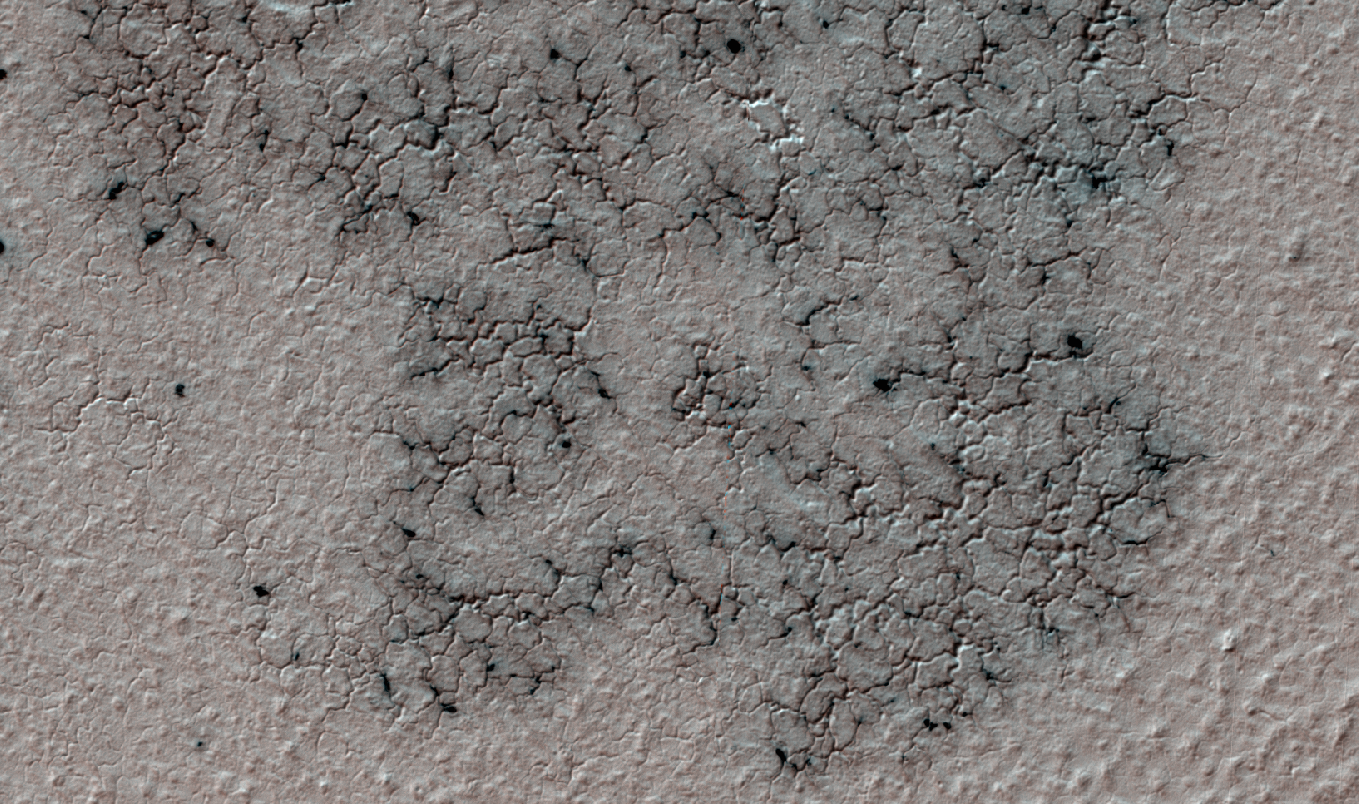

Martian ‘Spiders’ in Sharper Look, Thanks to Volunteers

This image shows spidery channels eroded into Martian ground. It is an example from high-resolution observation of more than 20 places that were chosen in 2016 on the basis of about 10,000 volunteers’ examination of lower-resolution images of larger areas near Mars’ south pole.

These sharper looks use the High Resolution Imaging Science Experiment (HiRISE) camera on NASA’s Mars Reconnaissance Orbiter. The volunteers, through the Planet Four: Terrains website, categorize surface features in images from the same orbiter’s Context Camera (CTX).

This image is a portion of HiRISE observation ESP_047487_1005, taken on Sept. 12, 2016, of a site at 79.4 degrees south latitude, 18.8 degrees east longitude. The ground area shown is about half a mile (0.8 kilometer) wide.

This terrain type, called spiders or “araneiform” (from the Latin word for spiders), appears in some areas of far-southern Mars that are covered by sheets of frozen carbon dioxide (“dry ice”) during the winter. When the slab ice thaws from the underneath side in the spring, carbon dioxide gas trapped beneath the ice builds pressure until it rushes toward a fissure or vent where it bursts out. The venting gas carries dust and sand that it picks up as it carves these channels.

At this location, the spiders are surrounded by ground called “basketball terrain” because of its texture.

HiRISE and CTX are two of six instruments on the Mars Reconnaissance Orbiter, which began examining Mars in 2006. The University of Arizona, Tucson, operates HiRISE, which was built by Ball Aerospace & Technologies Corp., Boulder, Colorado. NASA’s Jet Propulsion Laboratory, a division of Caltech in Pasadena, California, manages the Mars Reconnaissance Orbiter Project for NASA’s Science Mission Directorate, Washington. Lockheed Martin Space Systems, Denver, built the orbiter and collaborates with JPL to operate it.

Credit: NASA/JPL-Caltech/Univ. of Arizona